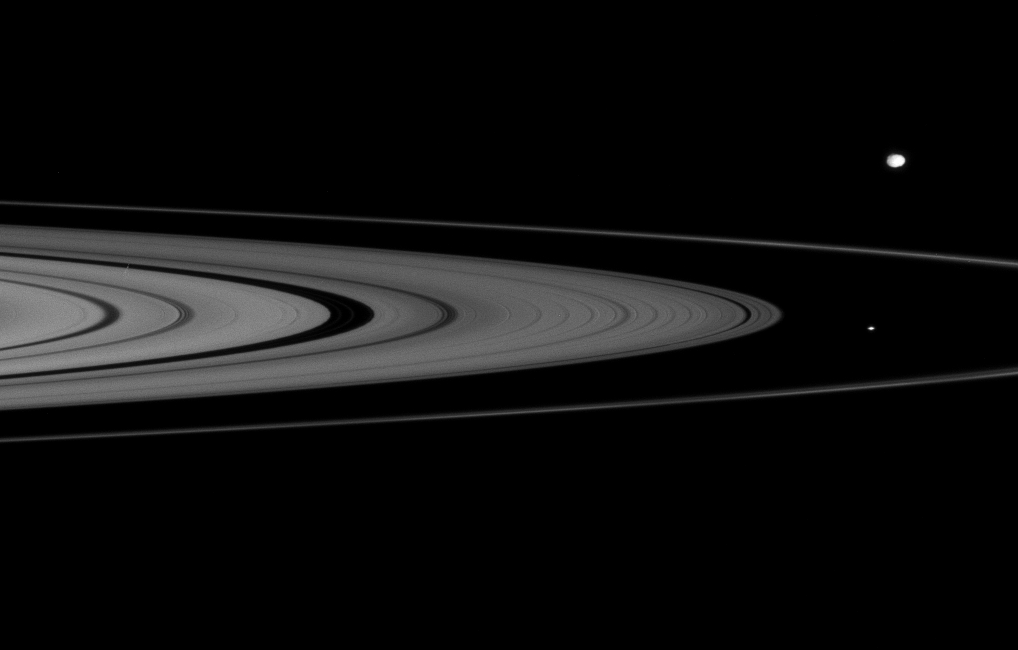

Ring Rocks

From about a degree above the unilluminated side of Saturn’s ringplane, Cassini spies two of the small moons that skirt the edges of the planet’s rings.

Atlas (32 kilometers, or 20 miles across) is seen at center right between the A and F rings. Epimetheus (116 kilometers, or 72 miles across) appears exterior to the F ring, above center right.

The group of little, irregularly shaped, icy bodies that hug the rings—so much smaller than the great icy moons like Tethys, Enceladus, etc.—is sometimes referred to as the “ring rocks.”

The image was taken with the Cassini spacecraft narrow-angle camera on Jan. 17, 2008 using a spectral filter sensitive to wavelengths of infrared light centered at 930 nanometers. The view was acquired at a distance of approximately 1.3 million kilometers (800,000 miles) from Epimetheus and 1.2 million kilometers (760,000 miles) from Atlas. Image scale is 8 kilometers (5 miles) per pixel on Epimetheus and 7 kilometers (4 miles) on Atlas.

The Cassini-Huygens mission is a cooperative project of NASA, the European Space Agency and the Italian Space Agency. The Jet Propulsion Laboratory, a division of the California Institute of Technology in Pasadena, manages the mission for NASA’s Science Mission Directorate, Washington, D.C. The Cassini orbiter and its two onboard cameras were designed, developed and assembled at JPL. The imaging operations center is based at the Space Science Institute in Boulder, Colo.

Credit: NASA/JPL/Space Science Institute